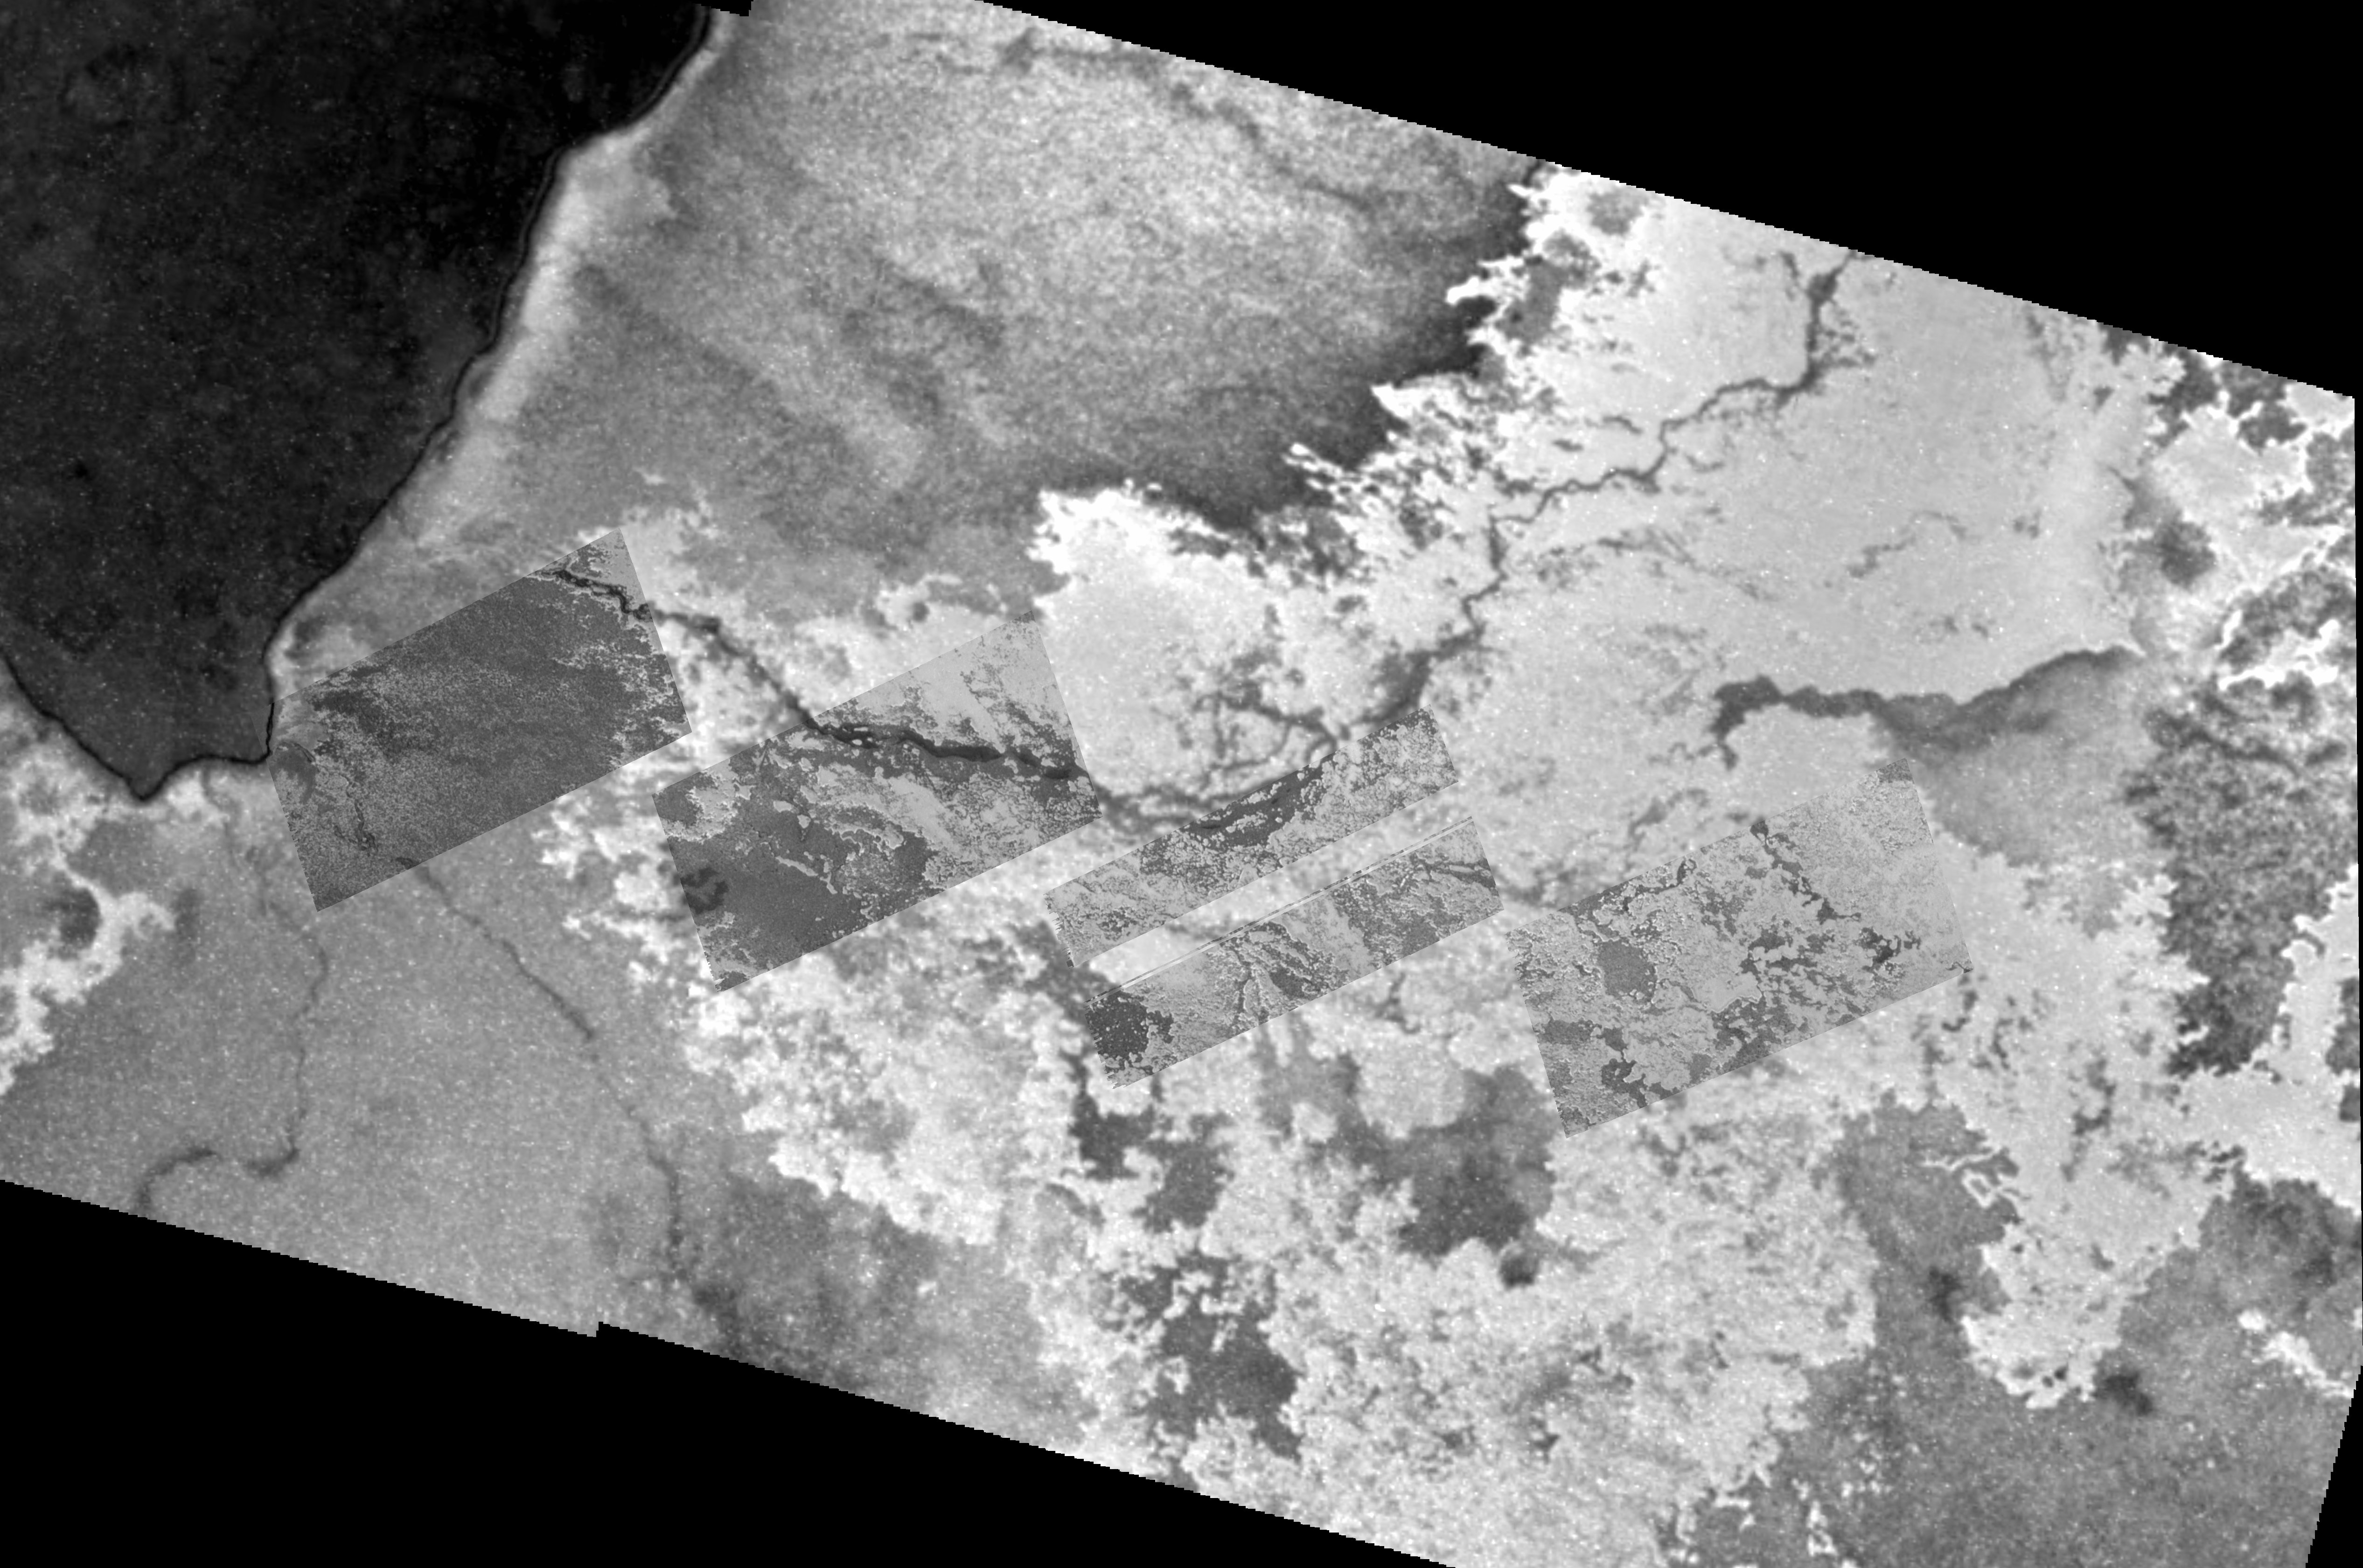

Lava Channel at Io’s Emakong Patera

Clues about how lava spreads great distances on Jupiter’s volcanic moon Io come from high-resolution views taken by NASA’s Galileo spacecraft of a lava channel flowing out of Emakong Patera near Io’s equator.

The lava channel is dark and runs to the right from the dark patera, or large depression, at the left of this mosaic. The mosaic sets several high-resolution images (30 meters or 100 feet per picture element) into the context of lower-resolution images (150 meters or 490 feet per picture element). Galileo took the high-resolution ones during a close flyby of Io on Oct. 15, 2001. The context images of the Emakong Patera region were acquired during a November 1999 flyby.

The 1999 images showed a dark channel though which molten material once fed a broad, bright lava flow that extended for hundreds of kilometers or miles. Those images raised questions about how lava could travel so far. The new images show that the lava channel is roofed over in several places, indicating that an insulating cover grew over parts of the channel, allowing the lava to move farther before freezing. More puzzling is the intimate mixing of bright and dark material in the lava flow. The liquids might have been a combination of molten rock and sulfur or might have been just sulfur, which has black, red, orange and yellow forms. One possibility is that the material that erupted from the volcano was molten rock that melted an underlying layer of sulfur. The molten sulfur could then have oozed up through the solidifying lava, producing the mottled surface seen here.

North is to the top of the picture. The Sun illuminates the surface from almost directly behind the spacecraft, so the brightness variations in the image are due to differences in the brightness of surface materials, not to shadows. The view is centered at 4.6 degrees south latitude and 117.5 degrees west longitude.

The Jet Propulsion Laboratory, a division of the California Institute of Technology in Pasadena, manages the Galileo mission for NASA’s Office of Space Science, Washington, D.C.

Credit: NASA/JPL/University of Arizona